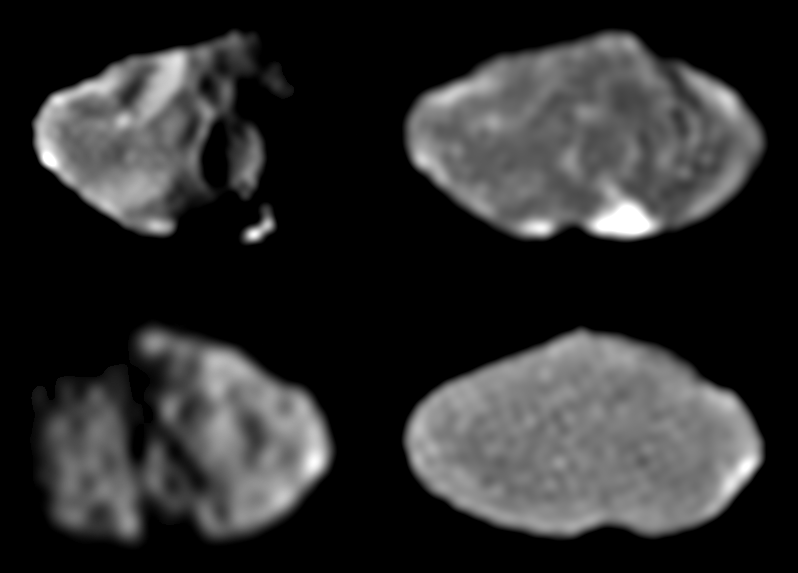

Four Galileo Views of Amalthea

These four images of Jupiter’s moon, Amalthea, were taken by Galileo’s solid state imaging system at various times between February and June 1997. North is approximately up in all cases. Amalthea, whose longest dimension is approximately 247 kilometers (154 miles) across, is tidally locked so that the same side of the satellite always points towards Jupiter, similar to how the nearside of our own Moon always points toward Earth. In such a tidally locked state, one side of Amalthea always points in the direction in which Amalthea moves as it orbits about Jupiter. This is called the “leading side” of the moon and is shown in the top two images. The opposite side of Amalthea, the “trailing side,” is shown in the bottom pair of images. The Sun illuminates the surface from the left in the top left image and from the right in the bottom left image. Such lighting geometries, similar to taking a picture from a high altitude at sunrise or sunset, are excellent for viewing the topography of the satellite’s surface such as impact craters and hills. In the two images on the right, however, the Sun is almost directly behind the spacecraft. This latter geometry, similar to taking a picture from a high altitude at noon, washes out topographic features and emphasizes Amalthea’s albedo (light/dark) patterns. It emphasizes the presence of surface materials that are intrinsically brighter or darker than their surroundings. The bright albedo spot that dominates the top right image is located inside a large south polar crater named Gaea.

The Jet Propulsion Laboratory, Pasadena, CA manages the Galileo mission for NASA’s Office of Space Science, Washington, DC. JPL is an operating division of California Institute of Technology (Caltech).

Credit: NASA/JPL/Cornell University